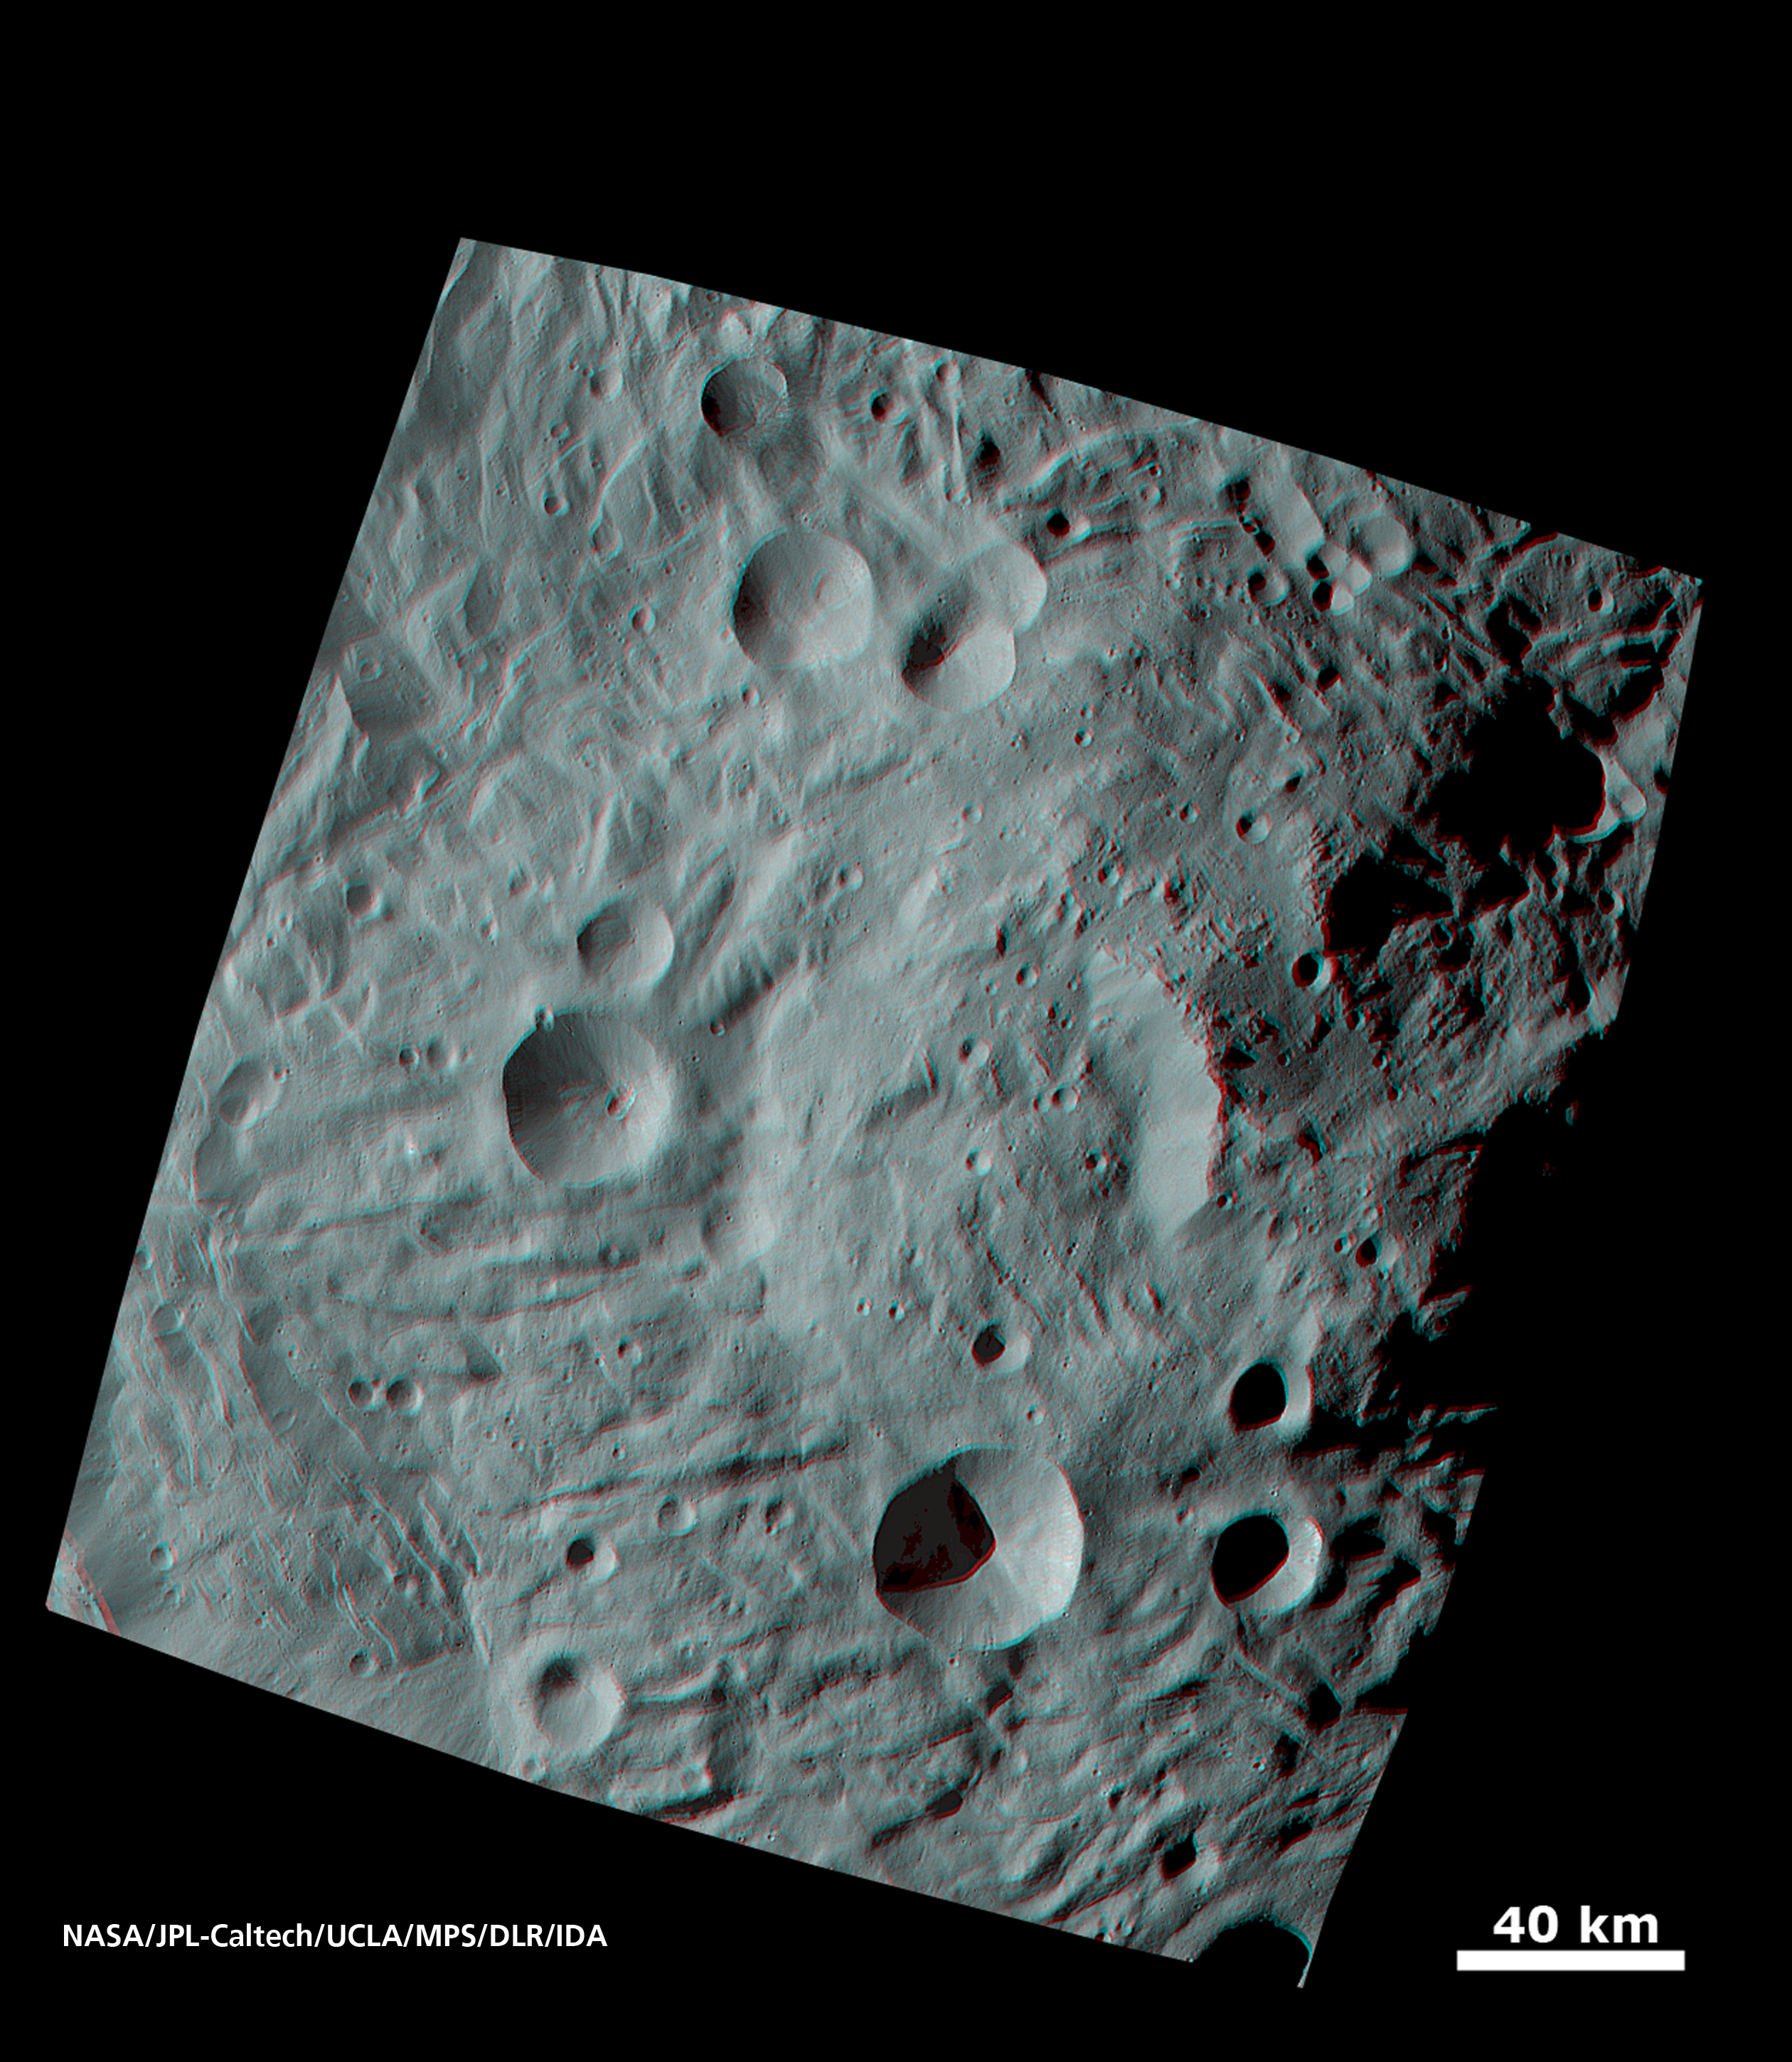

Vesta’s Surface in 3-D: A Big Mountain at the Asteroid’s South Pole

When NASA’s Dawn spacecraft sent the first images of the giant asteroid Vesta to the ground, scientists were fascinated by an enormous mound inside a big circular depression at the south pole. From stereo images, recorded from an altitude of about 1,700 miles (2,700 kilometers) above the surface, it was possible to compose 3D images that show the structure of the mountain, displayed in the right half of this 3-D image. The base of the mountain has a diameter of about 125 miles (200 kilometers), and its altitude above the surroundings is about 9 miles (15 kilometers). The vicinity of the peak of the mountain shows landslides that occurred when material from the flanks of the mountain were slipping down. Also visible are tectonic structures from tension in Vesta’s crust.

Use red-cyan (red-blue, or red-green) glasses to view the 3-D impression of the image. Image resolution is about 260 meters per pixel.

The Dawn mission to Vesta and Ceres is managed by NASA’s Jet Propulsion Laboratory, a division of the California Institute of Technology in Pasadena, for NASA’s Science Mission Directorate, Washington. UCLA is responsible for overall Dawn mission science. The Dawn framing cameras were developed and built under the leadership of the Max Planck Institute for Solar System Research, Katlenburg-Lindau, Germany, with significant contributions by DLR German Aerospace Center, Institute of Planetary Research, Berlin, and in coordination with the Institute of Computer and Communication Network Engineering, Braunschweig. The Framing Camera project is funded by the Max Planck Society, DLR, and NASA/JPL.

Credit: NASA/JPL-Caltech/UCLA/MPS/DLR/IDA